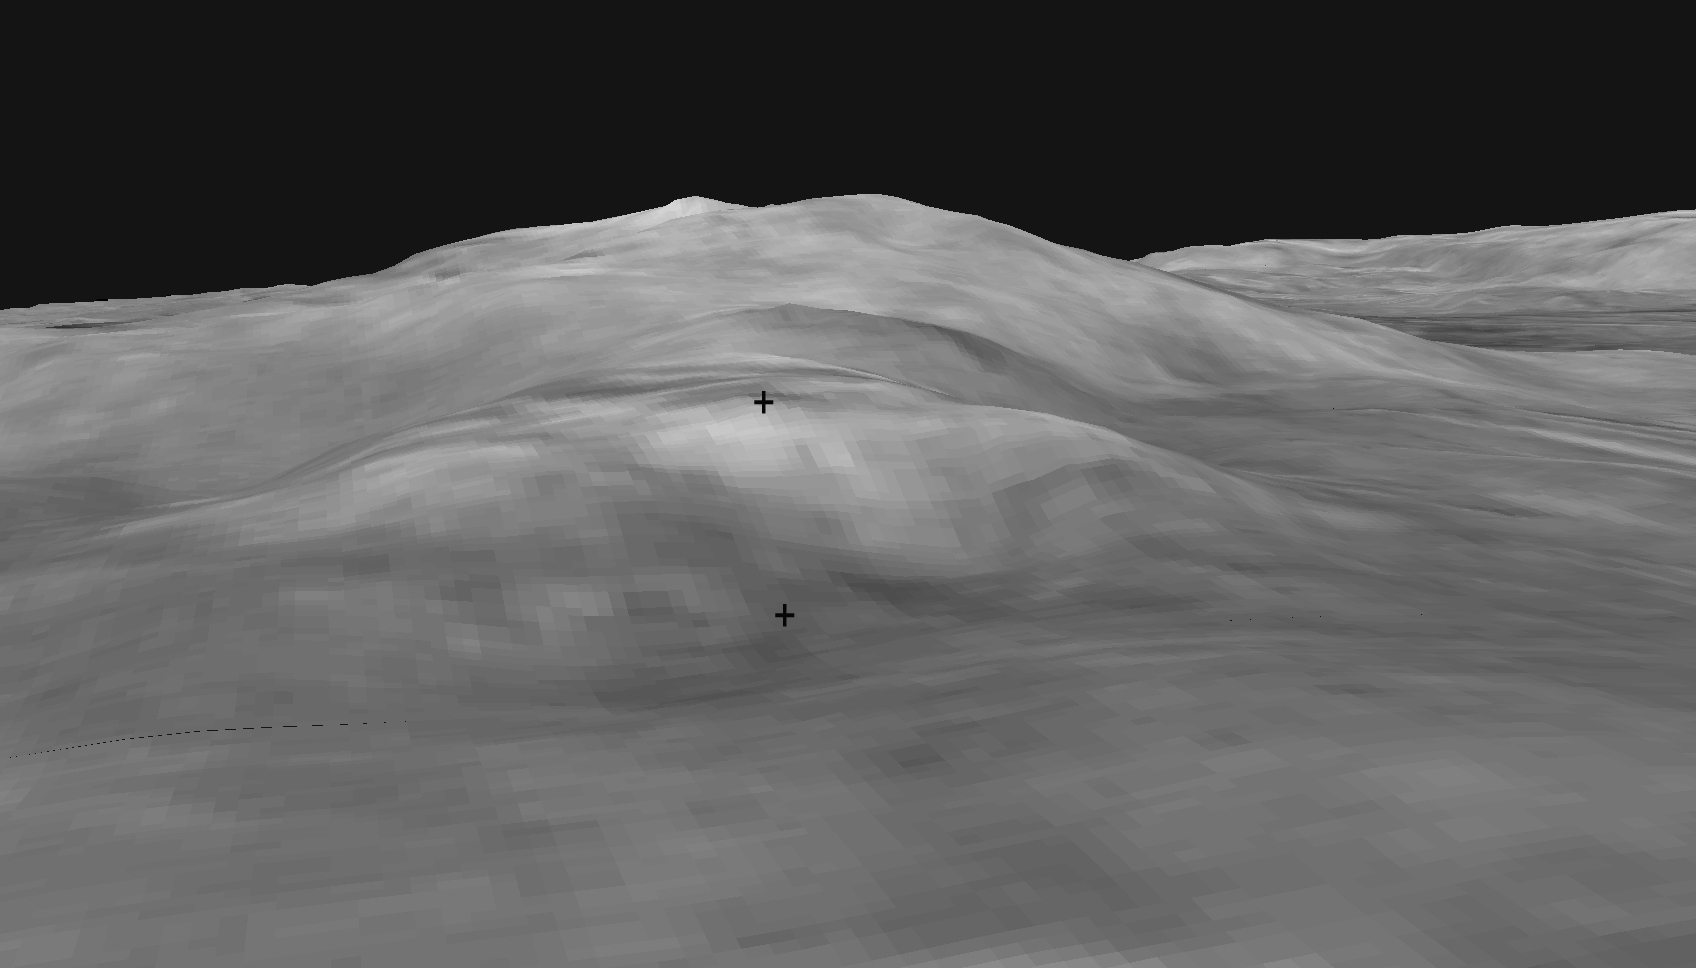

Slippery Slope?

This digital elevation map shows the topography of the “Columbia Hills,” just in front of the Mars Exploration Rover Spirit. Rover planners are currently plotting the safest route for Spirit to climb to the front hill, called “West Spur.” The direct path from the bottom crosshatch to the top crosshatch may be too steep. Data from the Mars Orbital Camera on the orbiting Mars Global Surveyor were used to create this 3-D map.

Credit: NASA/JPL/USGS/MSSS